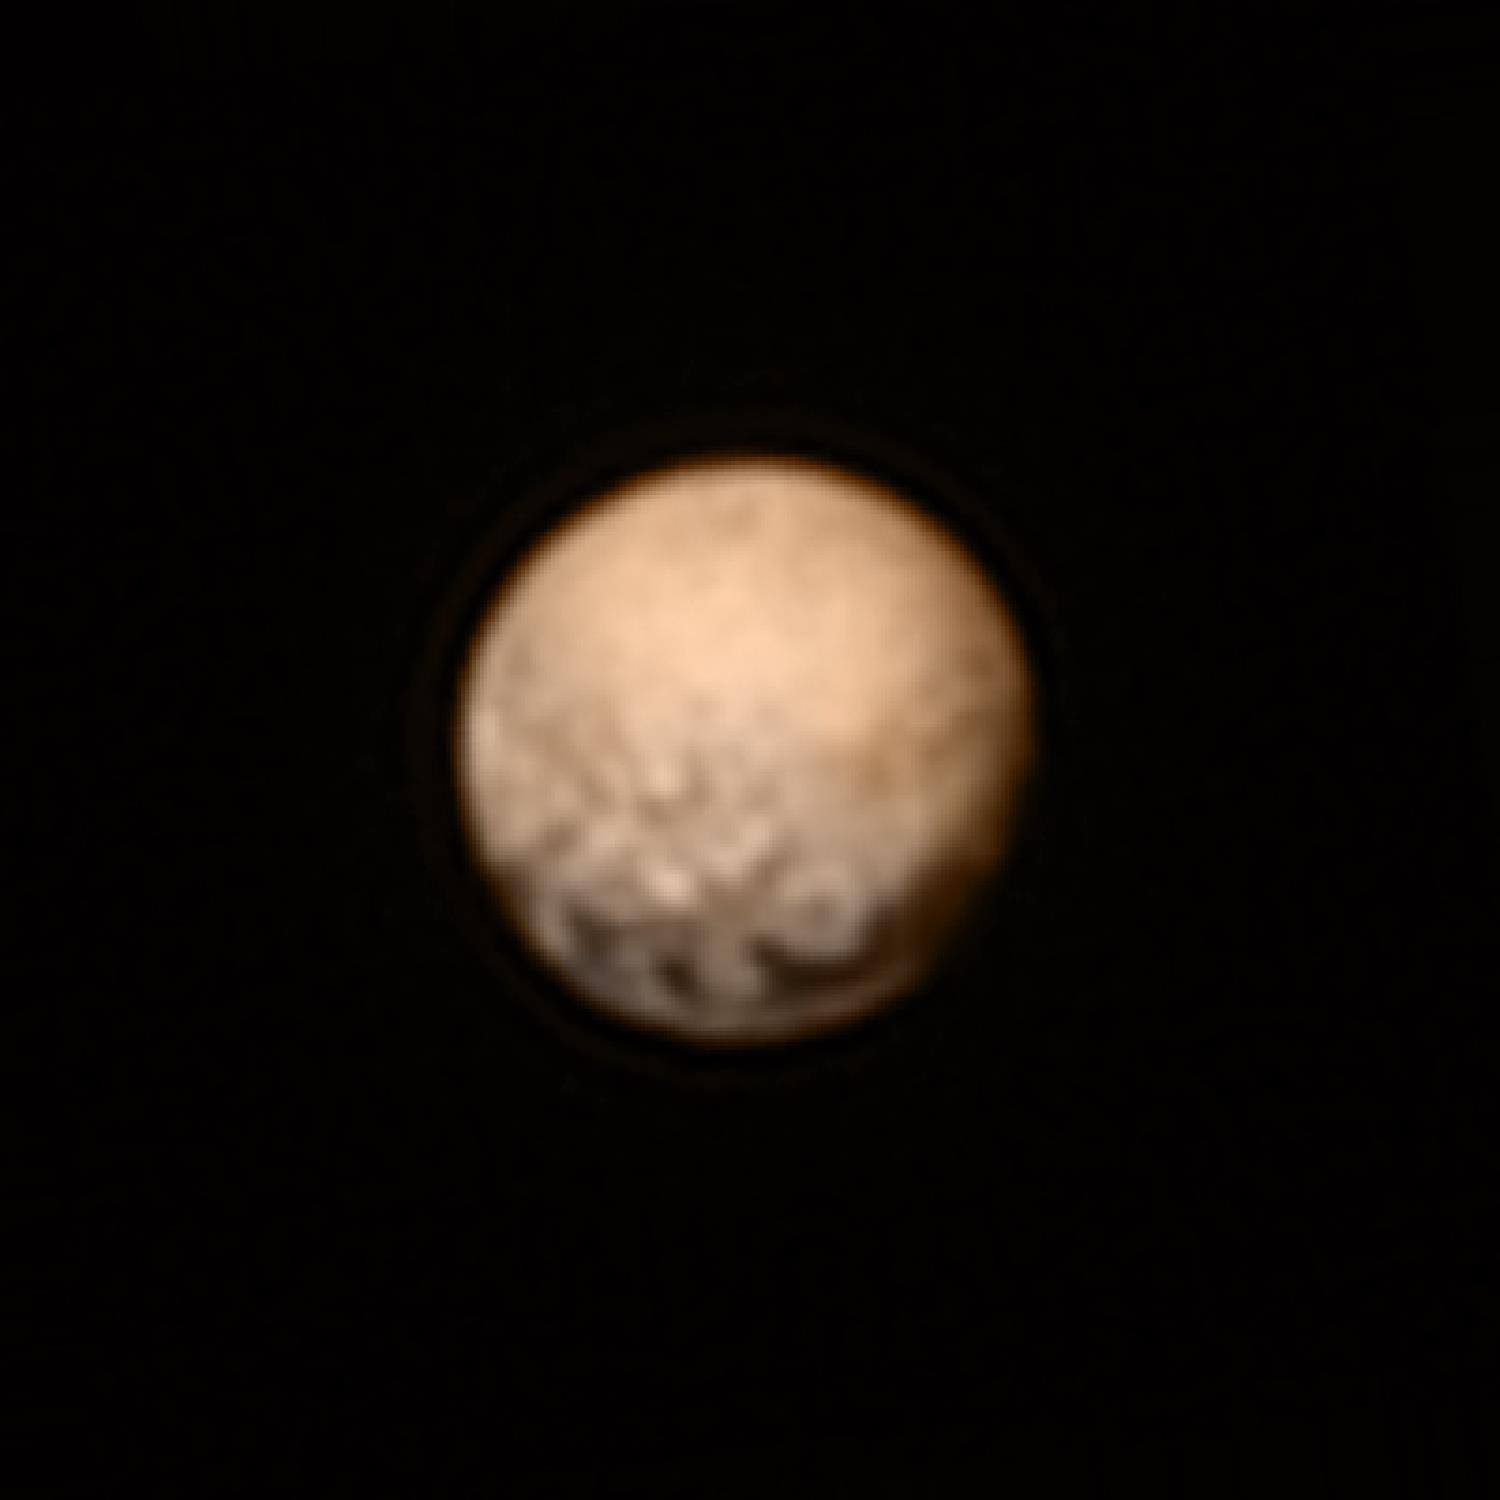

A Pluto Color Combo

This color version of a New Horizons Long Range Reconnaissance Imager (LORRI) picture of Pluto taken July 3, 2015, was created by adding color data from the Ralph instrument gathered earlier in the mission. The LORRI image was taken from a range of 7.8 million miles (12.5 million km), with a central longitude of 19°.

The Johns Hopkins University Applied Physics Laboratory in Laurel, Maryland, designed, built, and operates the New Horizons spacecraft, and manages the mission for NASA’s Science Mission Directorate. The Southwest Research Institute, based in San Antonio, leads the science team, payload operations and encounter science planning. New Horizons is part of the New Frontiers Program managed by NASA’s Marshall Space Flight Center in Huntsville, Alabama.

Credit: NASA/Johns Hopkins University Applied Physics Laboratory/Southwest Research Institute